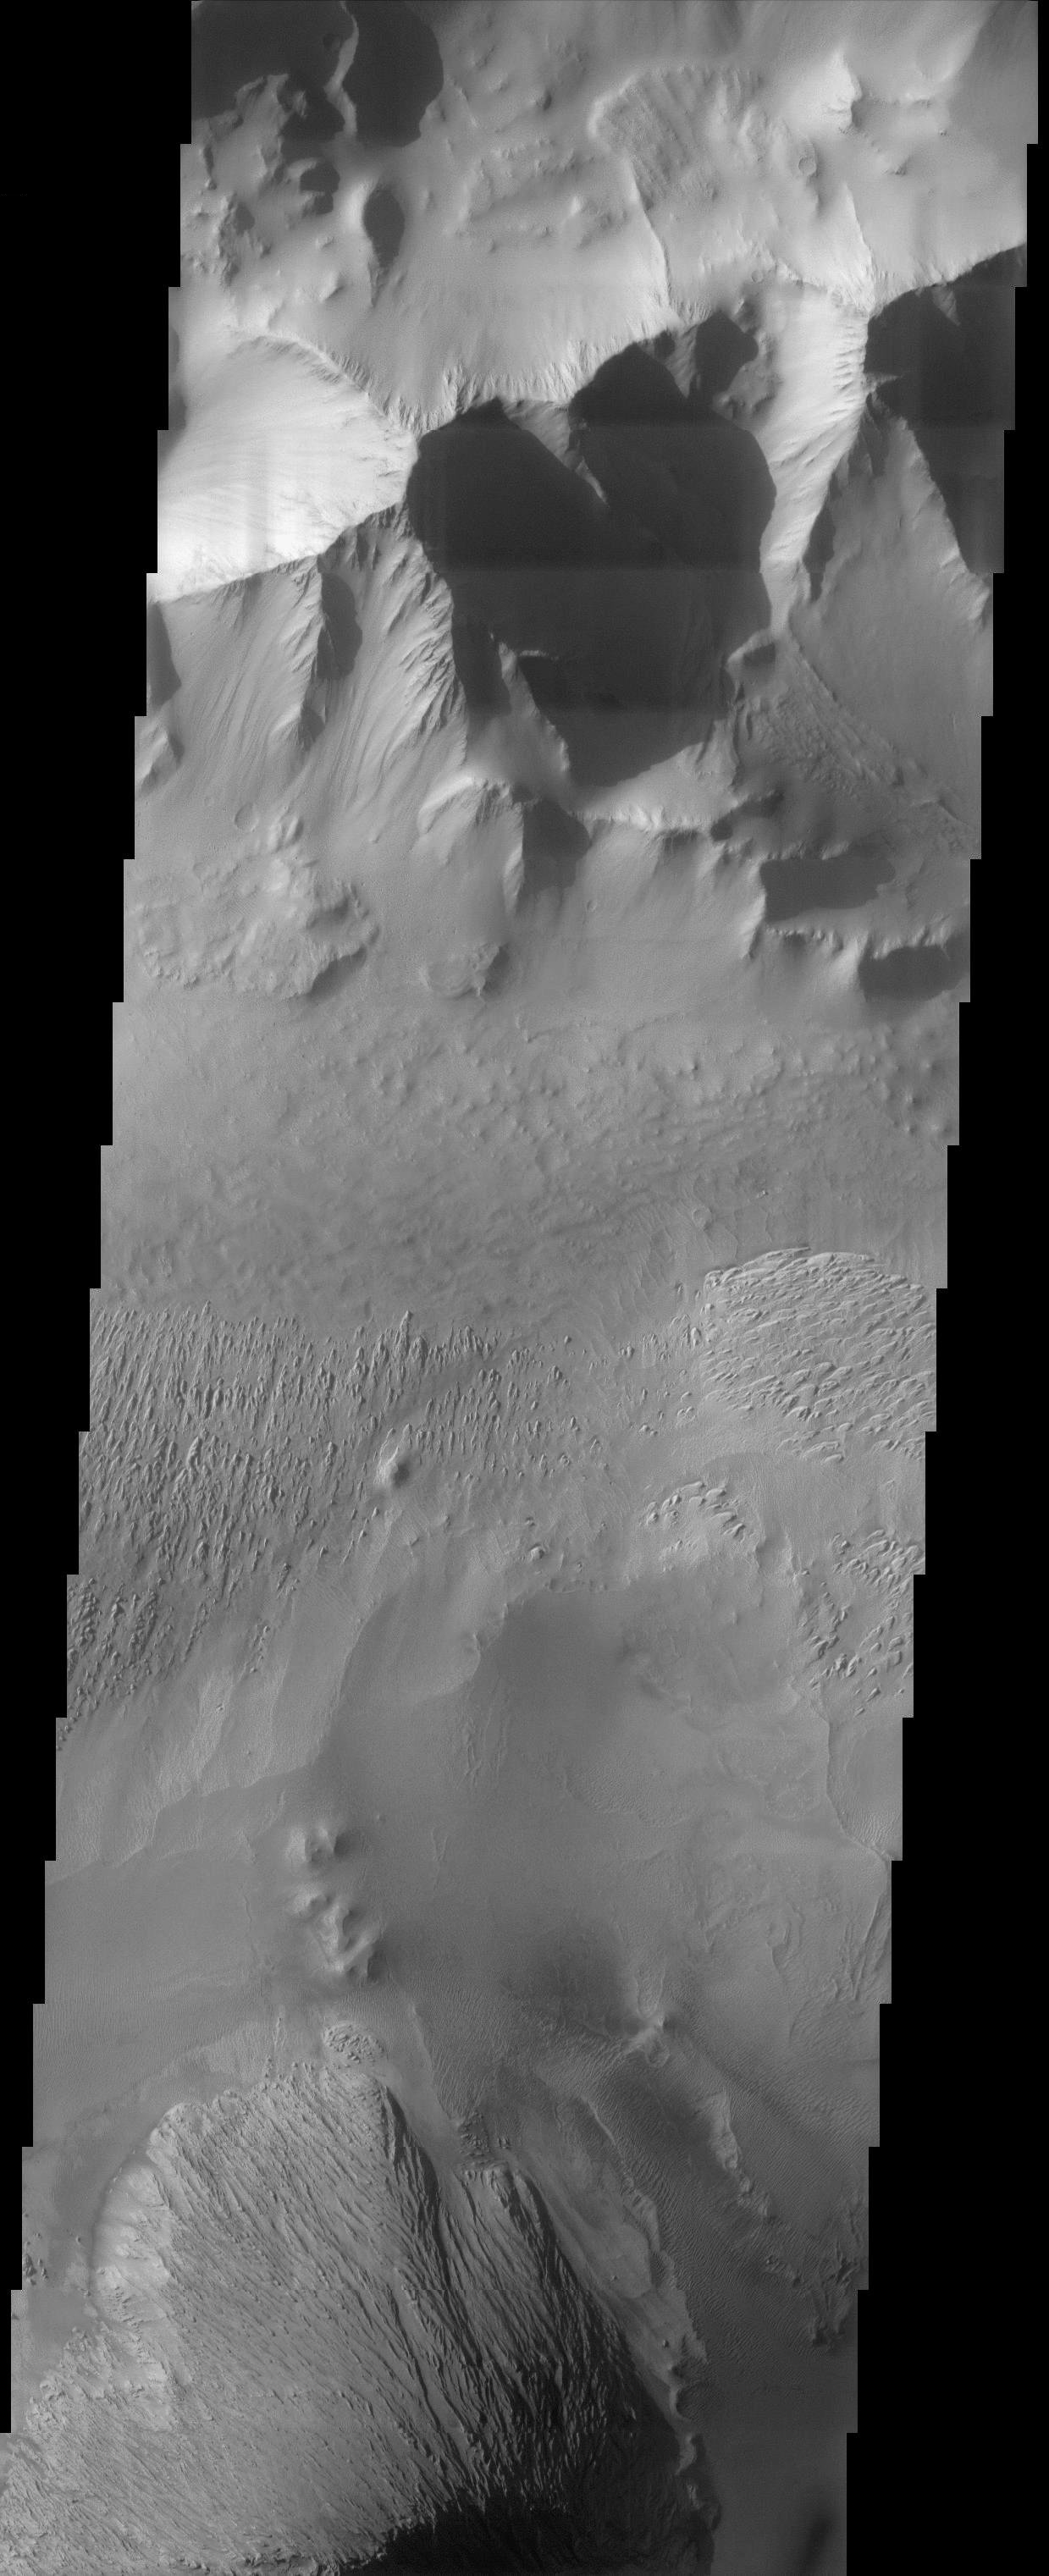

Tithonium Chasma

This image covers part of Tithonium Chasma, which is part of the Valles Marineris system of canyons that stretch for thousands of kilometers. The contrast between dark sandy surfaces covered by dunes and bright dusty surfaces with a rather uniform appearance is clearly visible in the bottom half of the image. Small cut channels and flat-topped buttes, representing an erosional remnant of a resistant layer of rock, are also observed and covered by dust. In the top half of the image, ridgelines are observed in the canyon walls with small dark streaks trailing downslope; these streaks suggest that the sediments covering this area occasionally become unstable and slide.

Note: this THEMIS visual image has not been radiometrically nor geometrically calibrated for this preliminary release. An empirical correction has been performed to remove instrumental effects. A linear shift has been applied in the cross-track and down-track direction to approximate spacecraft and planetary motion. Fully calibrated and geometrically projected images will be released through the Planetary Data System in accordance with Project policies at a later time.

NASA’s Jet Propulsion Laboratory manages the 2001 Mars Odyssey mission for NASA’s Office of Space Science, Washington, D.C. The Thermal Emission Imaging System (THEMIS) was developed by Arizona State University, Tempe, in collaboration with Raytheon Santa Barbara Remote Sensing. The THEMIS investigation is led by Dr. Philip Christensen at Arizona State University. Lockheed Martin Astronautics, Denver, is the prime contractor for the Odyssey project, and developed and built the orbiter. Mission operations are conducted jointly from Lockheed Martin and from JPL, a division of the California Institute of Technology in Pasadena.

Credit: NASA/JPL/Arizona State University